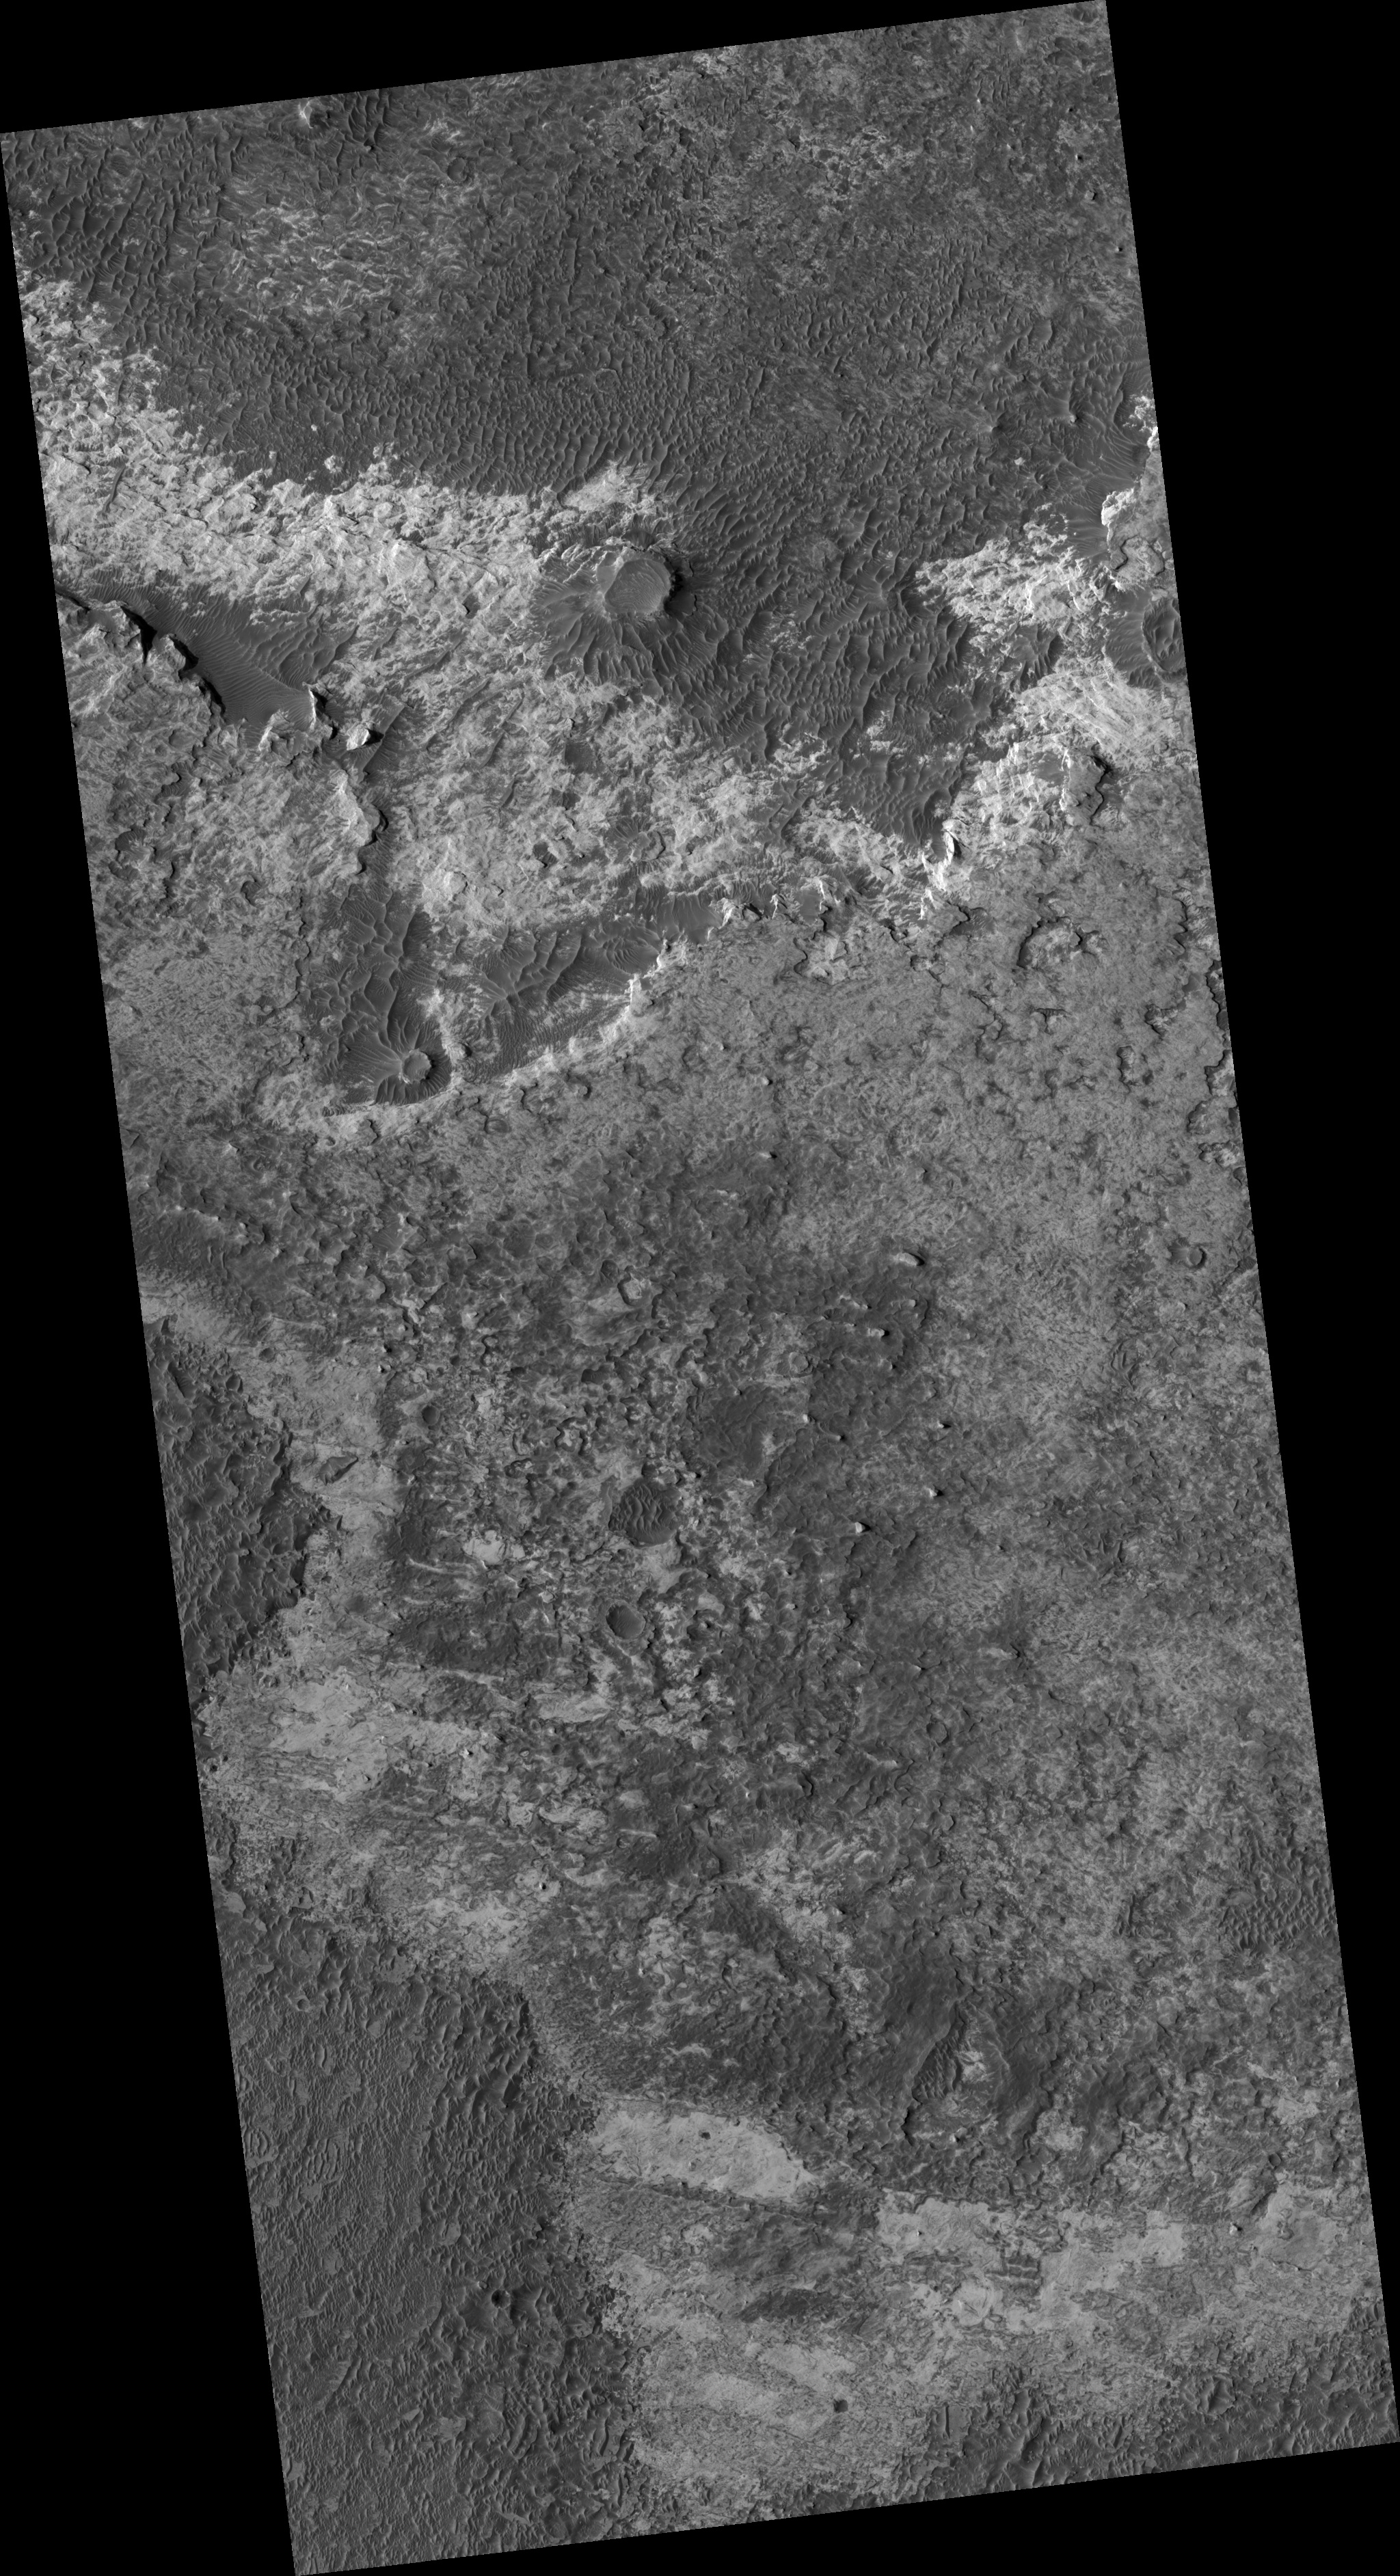

Northern Meridiani Etched Terrain and Hematite Plains Contact

This HiRISE image (PSP_002324_1815) shows the contact between the Hematite Bearing Plains and Etched Terrain in Northern Meridiani Planum.

The Hematite Bearing Plains (exposed at the bottom left of this image) are dark, smooth and full of dune fields. This unit is laterally extensive and the same unit that the Mars Exploration Rover Opportunity is sitting on about 400 km to the southwest. Based on observations by Opportunity, this unit is interpreted to be a thin aeolian (wind-blown) mantle of basaltic sand and hematite concretions sitting on the Etched Terrain.

The Etched Terrain in this image is split into two units. The darker unit at the top of the image is filling in a ~120 km NW-SE trending valley, while the brighter Etched Terrain in the middle of the image is stratigraphically and topographically higher than the lower Etched Terrain in the valley. This upper Etched Terrain is a plateau-forming unit with a geomorphic pattern that ranges from relatively flat plains to dissected plateaus and mesas. The lower Etched Terrain is flat with low albedo, and covered in dunes.

It is in these Etched Terrains that CRISM, and previously OMEGA, have detected hydrated sulfates, which makes a sedimentary origin seems most likely for these layered deposits of Etched Terrain found in Meridiani.

Observation Geometry
Acquisition date: 1 January 2007
Local Mars time: 3:41 PM
Degrees latitude (centered): 1.6 °
Degrees longitude (East): 359.8 °
Range to target site: 271.2 km (169.5 miles)
Original image scale range: 27.1 cm/pixel (with 1 x 1 binning) so objects ~81 cm across are resolved
Map-projected scale: 25 cm/pixel and north is up
Map-projection: EQUIRECTANGULAR
Emission angle: 2.0 °
Phase angle: 53.4 °
Solar incidence angle: 55 °, with the Sun about 35 ° above the horizon
Solar longitude: 172.1 °, Northern Summer

NASA’s Jet Propulsion Laboratory, a division of the California Institute of Technology in Pasadena, manages the Mars Reconnaissance Orbiter for NASA’s Science Mission Directorate, Washington. Lockheed Martin Space Systems, Denver, is the prime contractor for the project and built the spacecraft. The High Resolution Imaging Science Experiment is operated by the University of Arizona, Tucson, and the instrument was built by Ball Aerospace and Technology Corp., Boulder, Colo.

Credit: NASA/JPL/University of Arizona